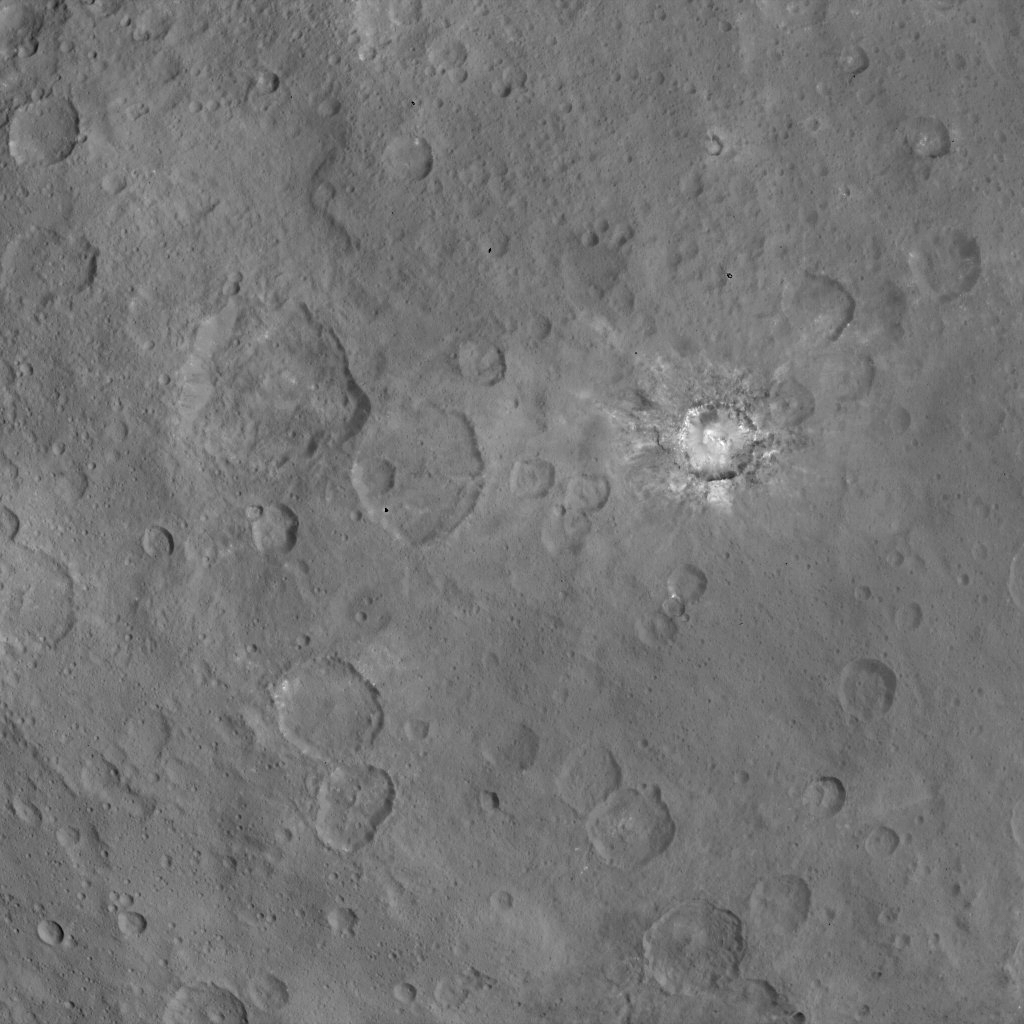

Dawn Survey Orbit Image 45

This image, taken by NASA’s Dawn spacecraft, shows Haulani crater on Ceres from an altitude of 2,700 miles (4,400 kilometers). The image, with a resolution of 1,400 feet (410 meters) per pixel, was taken on June 6, 2015. North on Ceres is toward upper right.

Dawn’s mission is managed by JPL for NASA’s Science Mission Directorate in Washington. Dawn is a project of the directorate’s Discovery Program, managed by NASA’s Marshall Space Flight Center in Huntsville, Alabama. UCLA is responsible for overall Dawn mission science. Orbital ATK, Inc., in Dulles, Virginia, designed and built the spacecraft. The German Aerospace Center, the Max Planck Institute for Solar System Research, the Italian Space Agency and the Italian National Astrophysical Institute are international partners on the mission team.

Credit: NASA/JPL-Caltech/UCLA/MPS/DLR/IDA